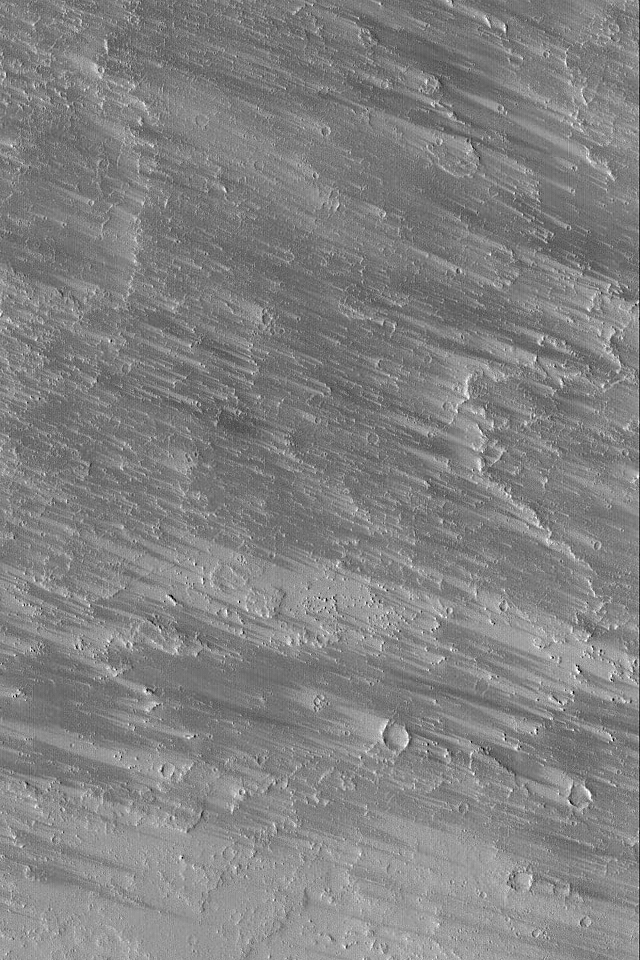

Wind Streaks Among Flows

17 December 2004
This Mars Global Surveyor (MGS) Mars Orbiter Camera (MOC) image shows dark wind streaks formed by removal of a thin veneer of bright dust covering small craters and lava flow surfacesnorthwest of Olympus Mons near 28.4°N, 129.8°W. Streak orientations indicate that the responsible winds blew from the east/southeast (right/lower right) toward the west/northwest (left/upper left). The image covers an area about 3 km (1.9 mi) wide. Sunlight illuminates thescene from the lower left.

Credit: NASA/JPL/Malin Space Science Systems